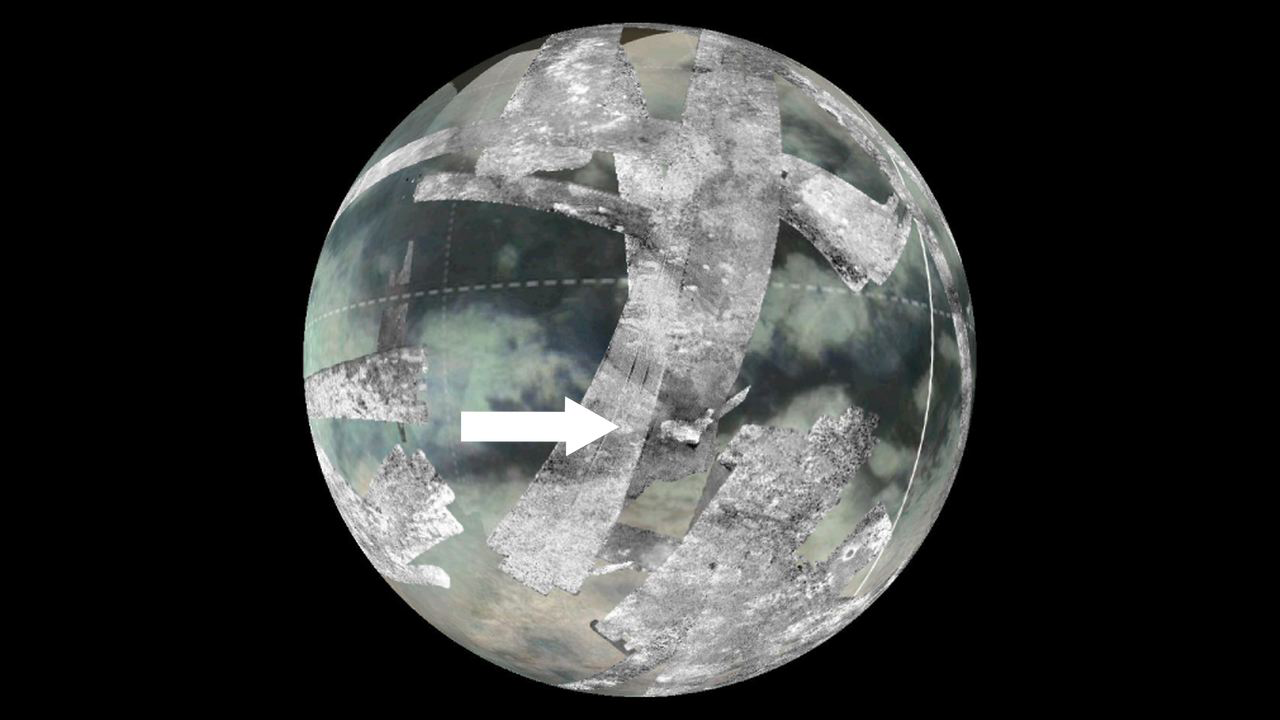

Global View of Sotra Facula, Titan

This image shows the location of an area known as Sotra Facula on Saturn’s moon Titan. The black and white swaths show data obtained by the radar instrument on NASA’s Cassini spacecraft. The swaths were laid on top of a global composite image from Cassini’s visual and infrared mapping spectrometer. Scientists believe the Sotra Facula region makes the best case for a cryovolcanic — or ice volcano — region on Titan. The area is located around 15 degrees south latitude, 40 degrees west longitude.

The Cassini-Huygens mission is a cooperative project of NASA, the European Space Agency and the Italian Space Agency (ASI). The Jet Propulsion Laboratory, a division of the California Institute of Technology, Pasadena, manages the mission for NASA’s Science Mission Directorate, Washington. The Cassini orbiter was designed, developed and assembled at JPL. The radar instrument was built by JPL and ASI, working with team members from the U.S. and several European countries. The visual and infrared mapping spectrometer was built by JPL, with a major contribution by ASI. The visual and infrared mapping spectrometer science team is based at the University of Arizona, Tucson.

Credit: NASA/JPL-Caltech/ASI/USGS/University of Arizona